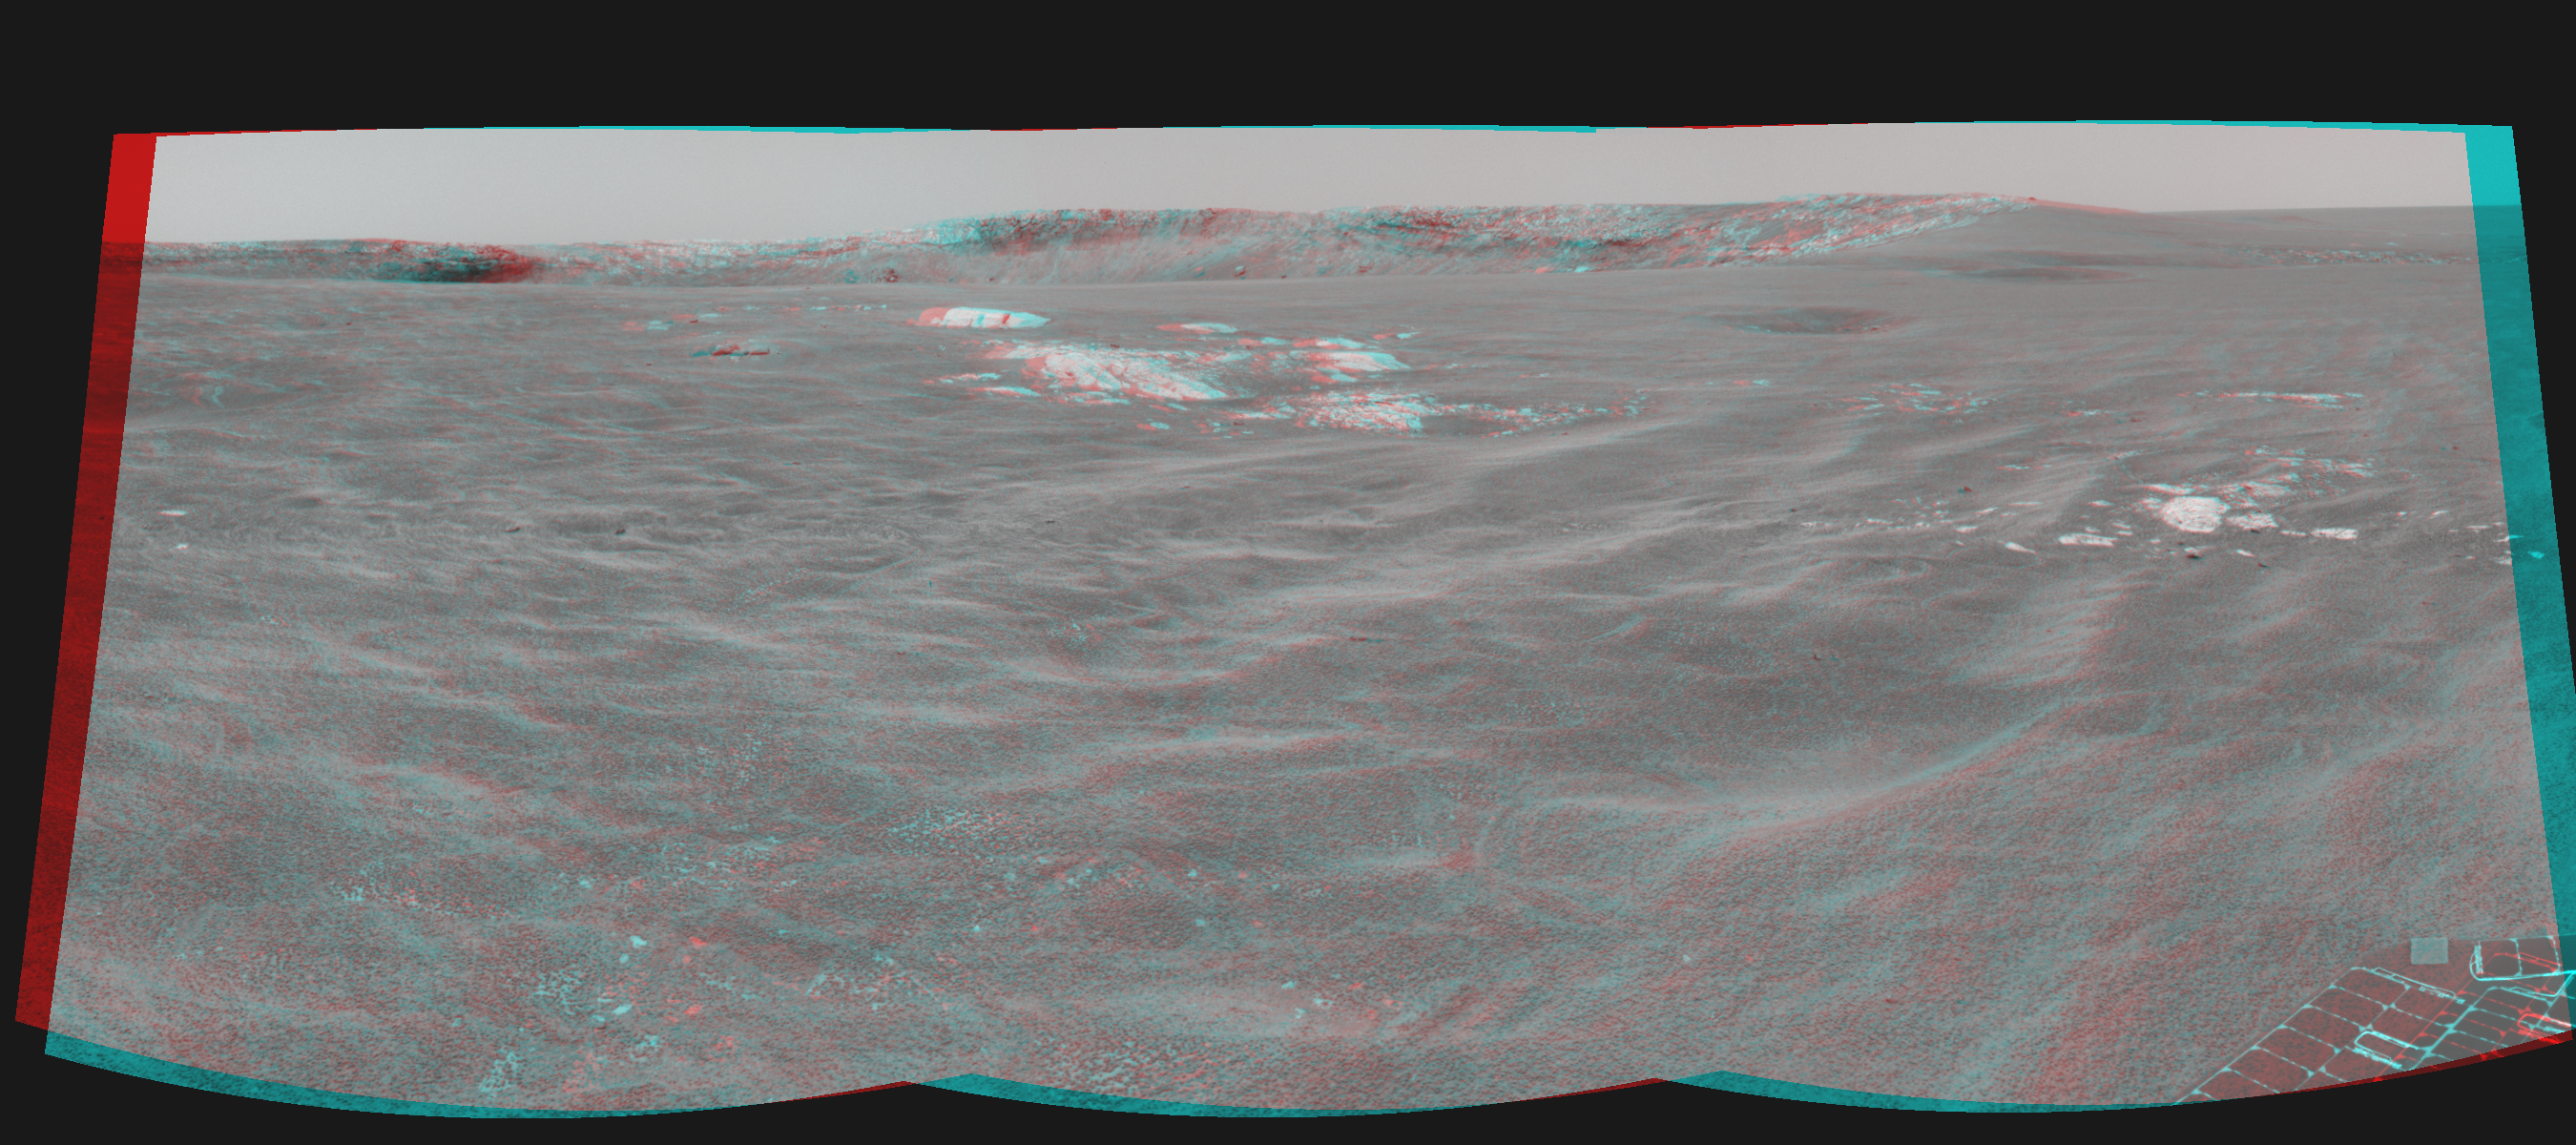

Almost There! (3-D)

This three-dimensional, cylindrical-perspective projection was constructed from images taken by the navigation camera on the Mars Exploration Rover Opportunity. The images were acquired on sol 94 (April 29, 2004) of Opportunity’s mission to Meridiani Planum. The camera acquired the images at approximately 12:40 local solar time, or around 9:15 a.m. Pacific Daylight Time. The images were taken from the rover’s new location about 20 meters (65 feet) away from the rim of Opportunity’s next target, “Endurance Crater.”

See PIA05854 for left eye view and PIA05855 for right eye view of this 3-D cylindrical-perspective projection.

Credit: NASA/JPL